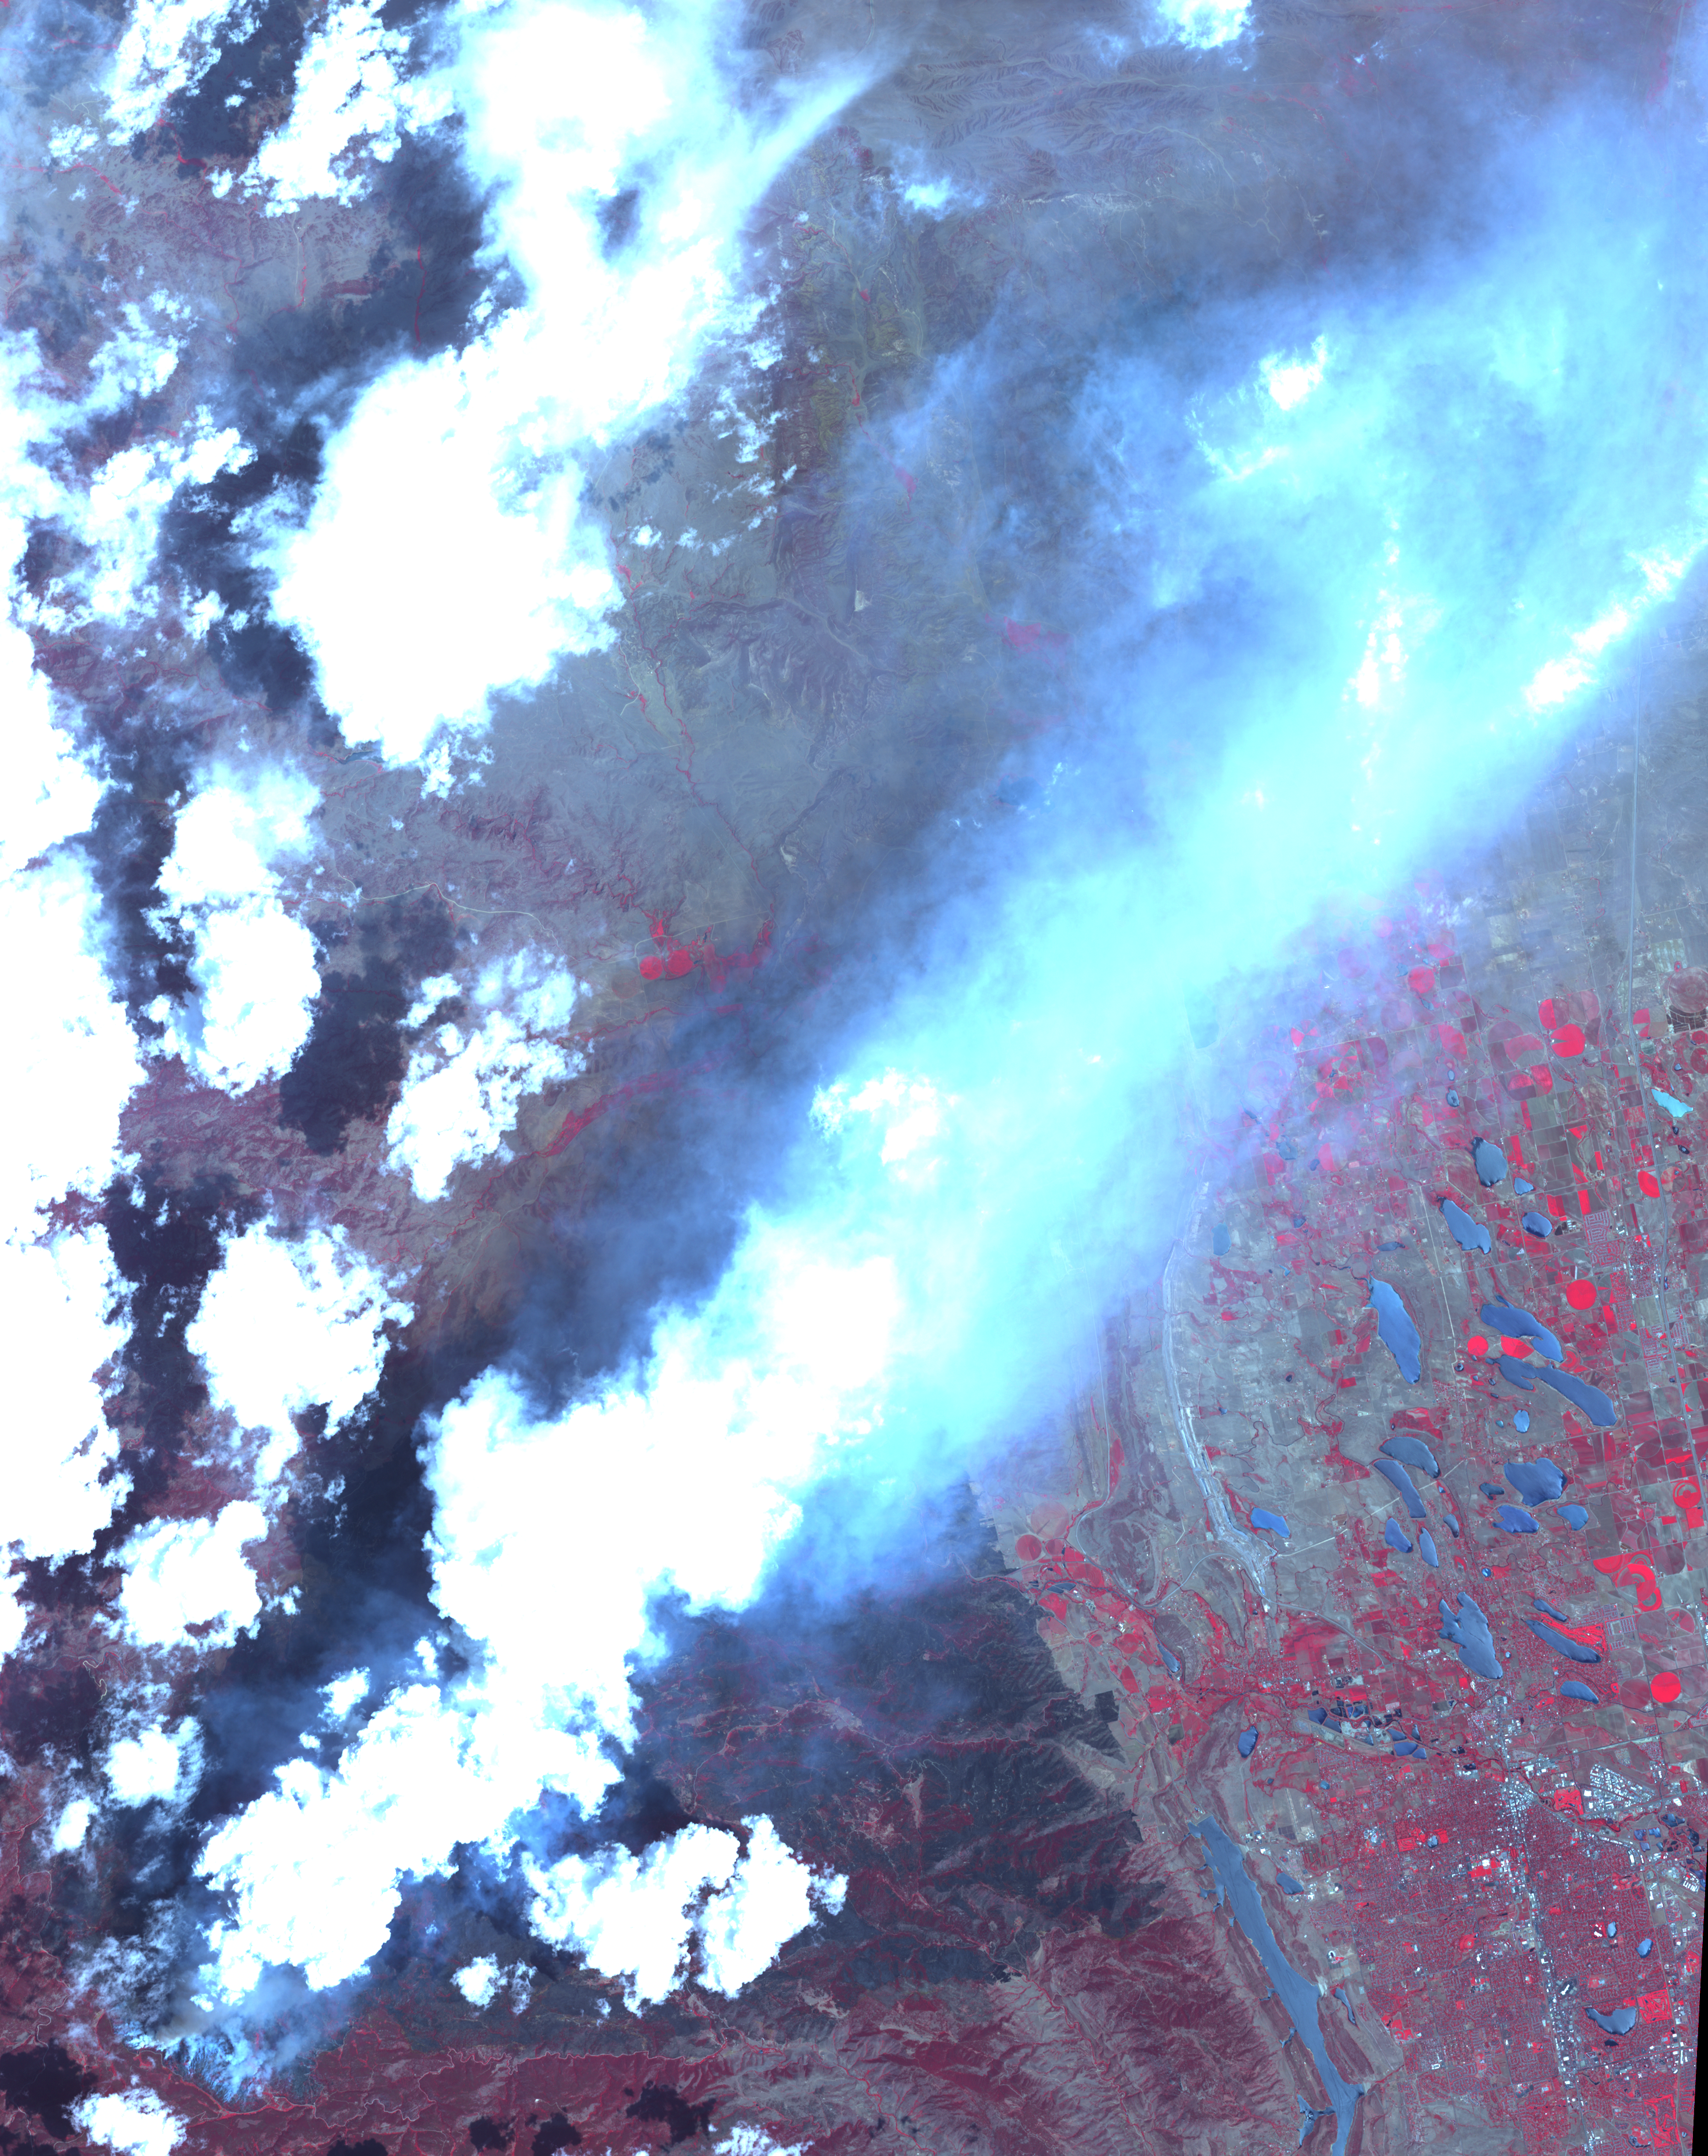

NASA Spacecraft Images Colorado’s Most Destructive Wildfire to Date

The High Park fire west of Fort Collins, Colo., continued to burn Monday, June 25, 2012, when the Advanced Spaceborne Thermal Emission and Reflection Radiometer (ASTER) instrument on NASA’s Terra spacecraft captured this image. The fire has burned more than 83,000 acres and has destroyed approximately 250 homes, the most in Colorado history. The blaze was started June 9 by lightning strikes. It is currently 45-percent contained, with an estimated date for full containment in late July. In the image, vegetation is depicted in red, burned ground is black, and the huge plume from the fire is in blue, streaming to the northeast. The image is located near 40.7 degrees north latitude and 105.2 degrees west longitude. It covers an area of 27.4 by 34.6 miles (44.2 by 55.8 kilometers).

With its 14 spectral bands from the visible to the thermal infrared wavelength region and its high spatial resolution of 15 to 90 meters (about 50 to 300 feet), ASTER images Earth to map and monitor the changing surface of our planet. ASTER is one of five Earth-observing instruments launched Dec. 18, 1999, on Terra. The instrument was built by Japan’s Ministry of Economy, Trade and Industry. A joint U.S./Japan science team is responsible for validation and calibration of the instrument and data products.

The broad spectral coverage and high spectral resolution of ASTER provides scientists in numerous disciplines with critical information for surface mapping and monitoring of dynamic conditions and temporal change. Example applications are: monitoring glacial advances and retreats; monitoring potentially active volcanoes; identifying crop stress; determining cloud morphology and physical properties; wetlands evaluation; thermal pollution monitoring; coral reef degradation; surface temperature mapping of soils and geology; and measuring surface heat balance.

The U.S. science team is located at NASA’s Jet Propulsion Laboratory, Pasadena, Calif. The Terra mission is part of NASA’s Science Mission Directorate, Washington, D.C.

Credit: NASA/GSFC/METI/ERSDAC/JAROS, and U.S./Japan ASTER Science Team